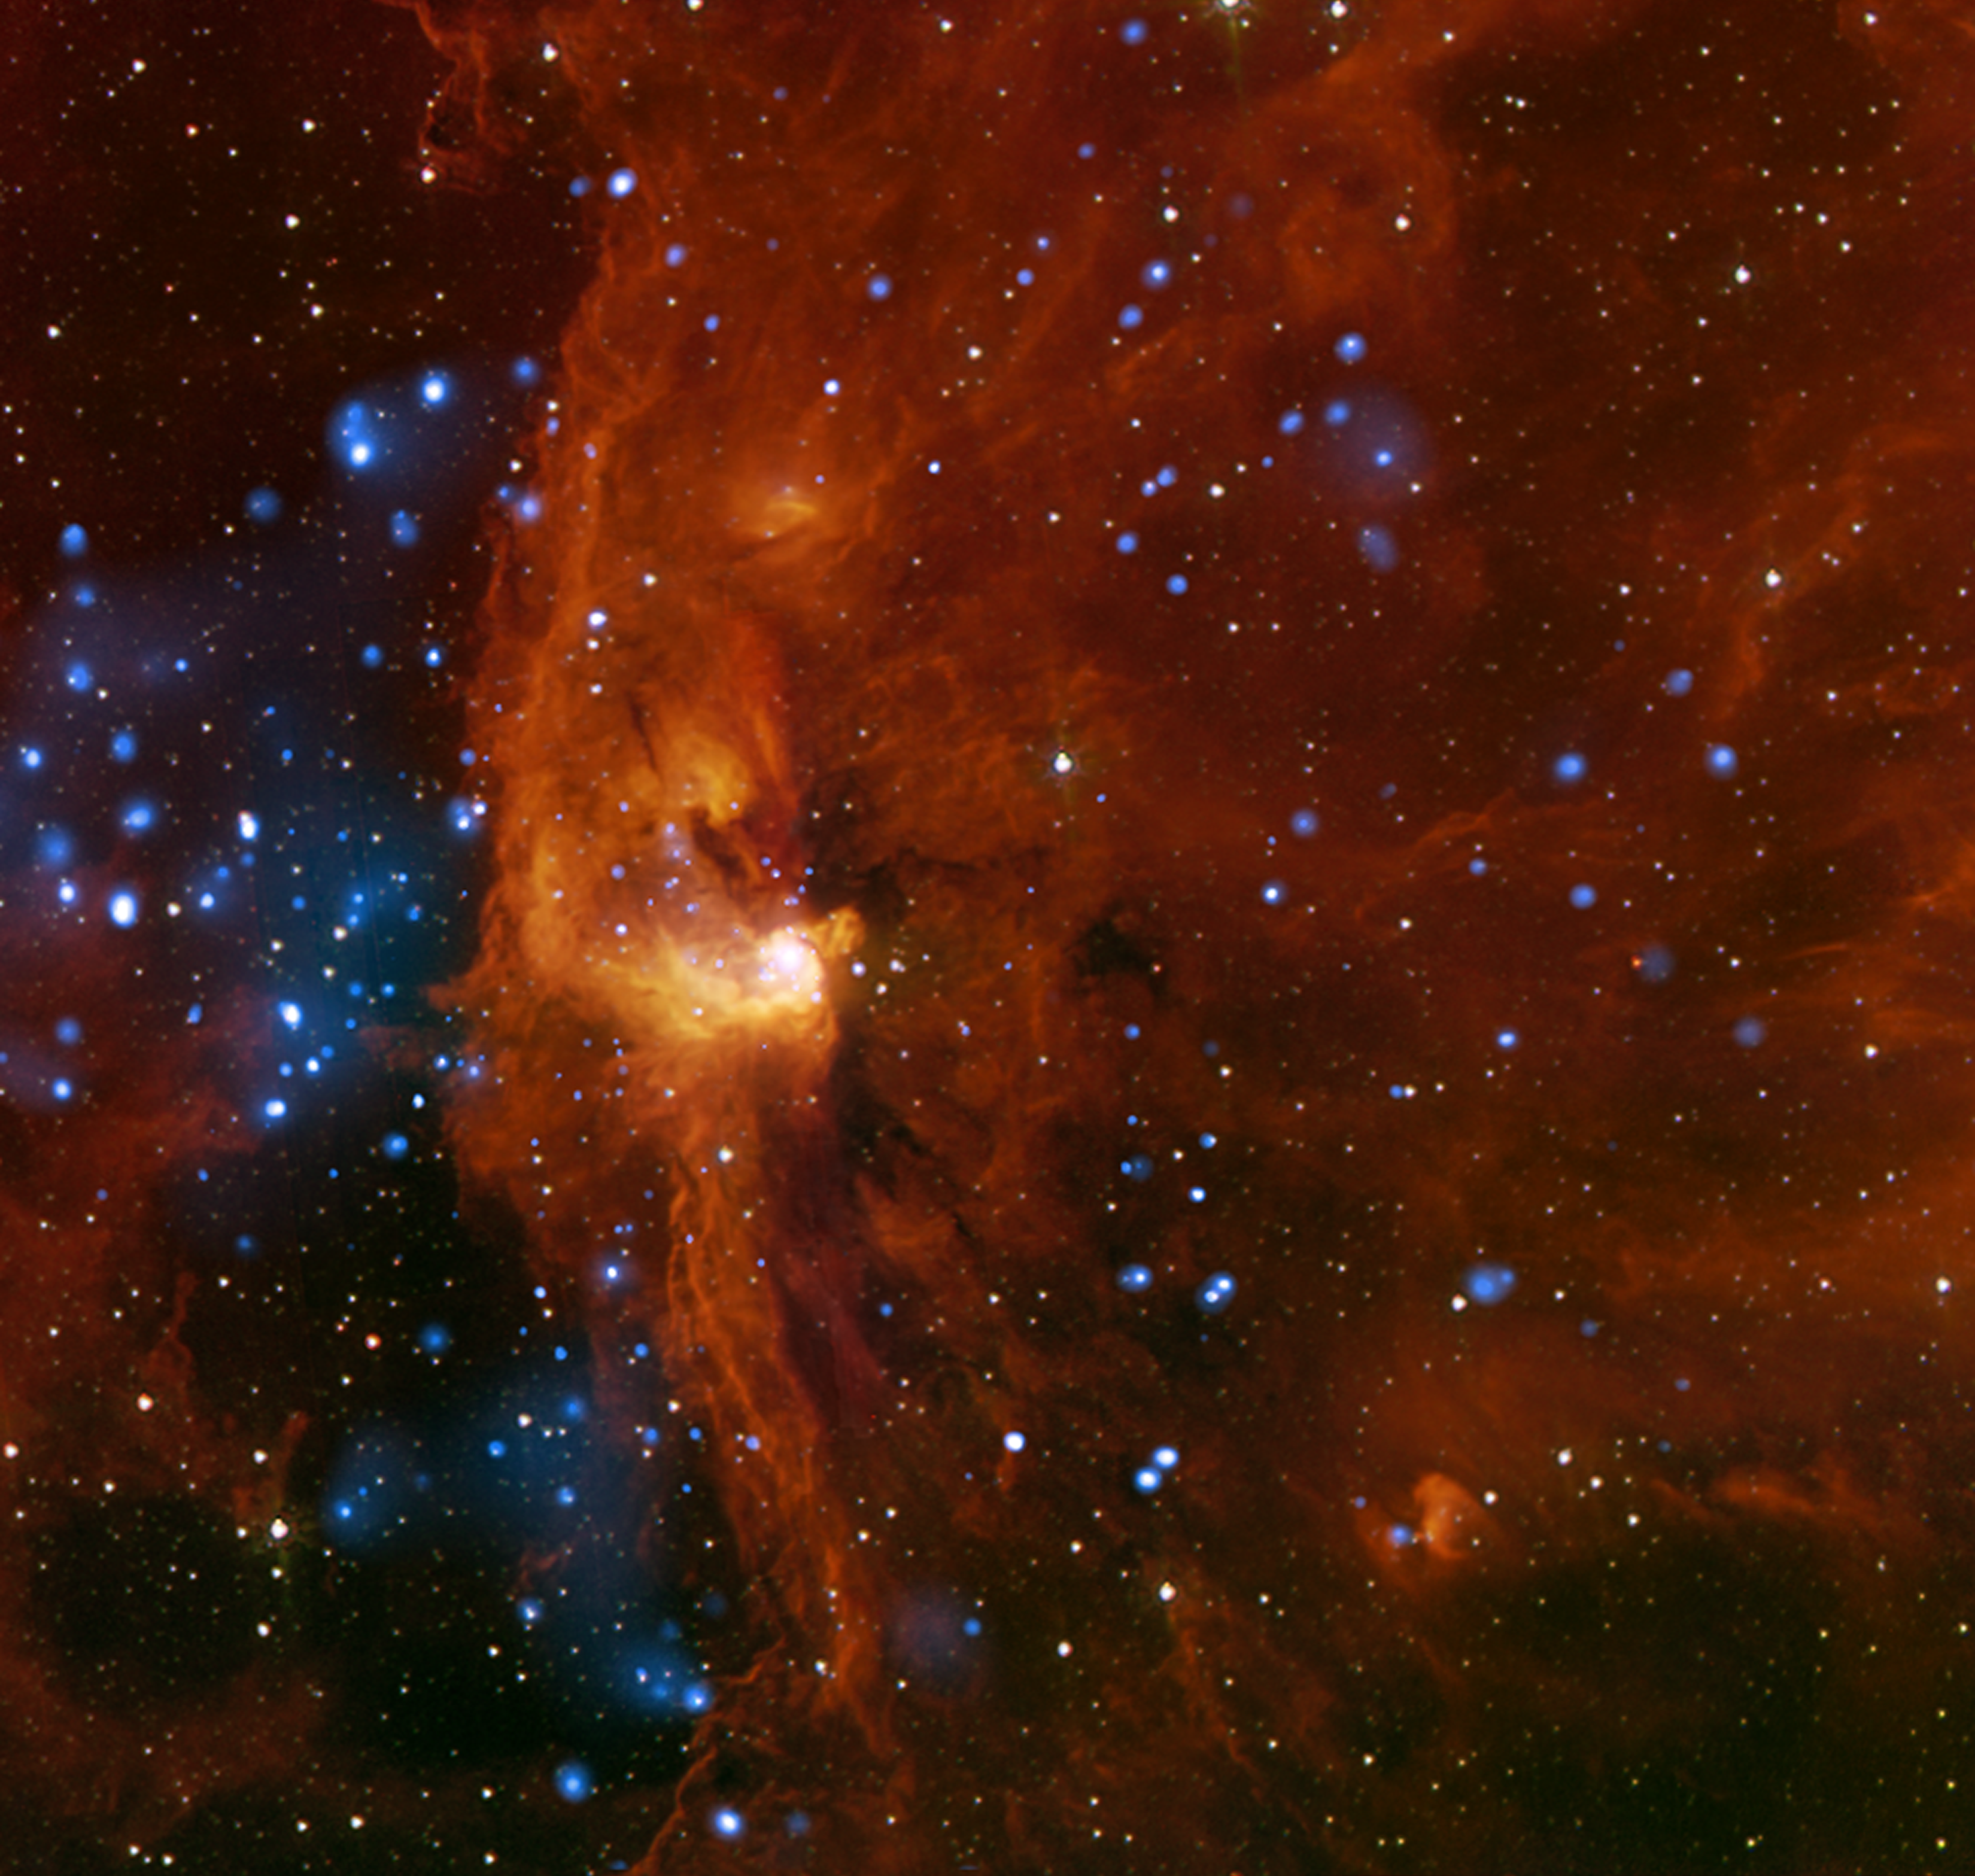

RCW 108: Massive Young Stars Trigger Stellar Birth

RCW 108 is a region where stars are actively forming within the Milky Way galaxy about 4,000 light years from Earth. This is a complicated region that contains young star clusters, including one that is deeply embedded in a cloud of molecular hydrogen. By using data from different telescopes, astronomers determined that star birth in this region is being triggered by the effect of nearby, massive young stars.

This image is a composite of X-ray data from NASA’s Chandra X-ray Observatory (blue) and infrared emission detected by NASA’s Spitzer Space Telescope (red and orange). More than 400 X-ray sources were identified in Chandra’s observations of RCW 108. About 90 percent of these X-ray sources are thought to be part of the cluster and not stars that lie in the field-of-view either behind or in front of it. Many of the stars in RCW 108 are experiencing the violent flaring seen in other young star-forming regions such as the Orion nebula. Gas and dust blocks much of the X-rays from the juvenile stars located in the center of the image, explaining the relative dearth of Chandra sources in this part of the image.

The Spitzer data show the location of the embedded star cluster, which appears as the bright knot of red and orange just to the left of the center of the image. Some stars from a larger cluster, known as NGC 6193, are also visible on the left side of the image. Astronomers think that the dense clouds within RCW 108 are in the process of being destroyed by intense radiation emanating from hot and massive stars in NGC 6193.

Taken together, the Chandra and Spitzer data indicate that there are more massive star candidates than expected in several areas of this image. This suggests that pockets within RCW 108 underwent localized episodes of star formation. Scientists predict that this type of star formation is triggered by the effects of radiation from bright, massive stars such as those in NGC 6193. This radiation may cause the interior of gas clouds in RCW 108 to be compressed, leading to gravitational collapse and the formation of new stars.

Credit: NASA/JPL-Caltech/CXO/CfA